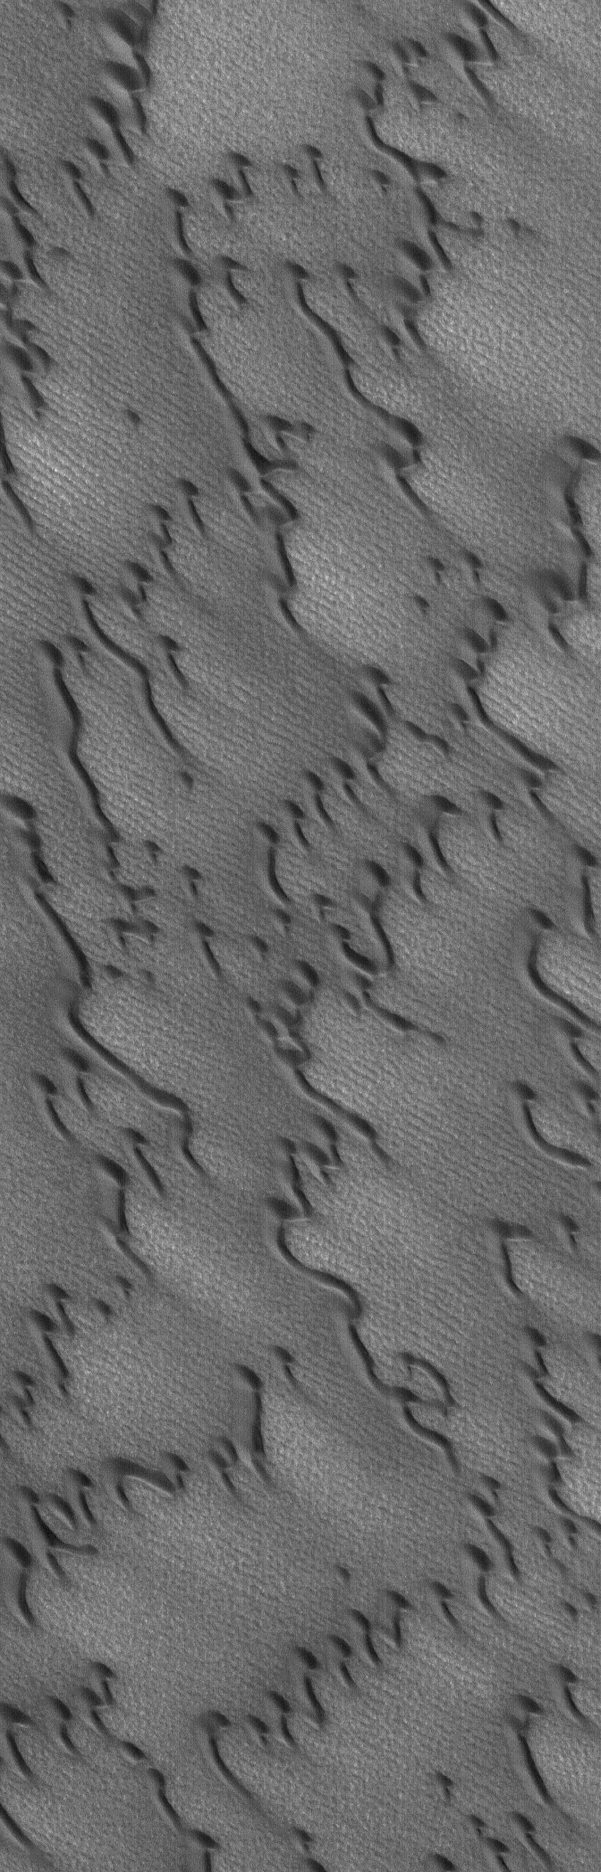

Martian Sand Dunes

6 January 2004

The north polar cap of Mars is nearly surrounded by fields of dark, windblown sand dunes. This Mars Global Surveyor (MGS) Mars Orbiter Camera (MOC) image shows an example located near 73.5°N, 75.0°W. The orientation of these dunes indicate that the dominant winds–particularly those that occur during storms–come from the upper left (northwest). The picture covers an area about 3 km (1.9 mi) across, and is illuminated by sunlight from the lower left.

Credit: NASA/JPL/Malin Space Science Systems